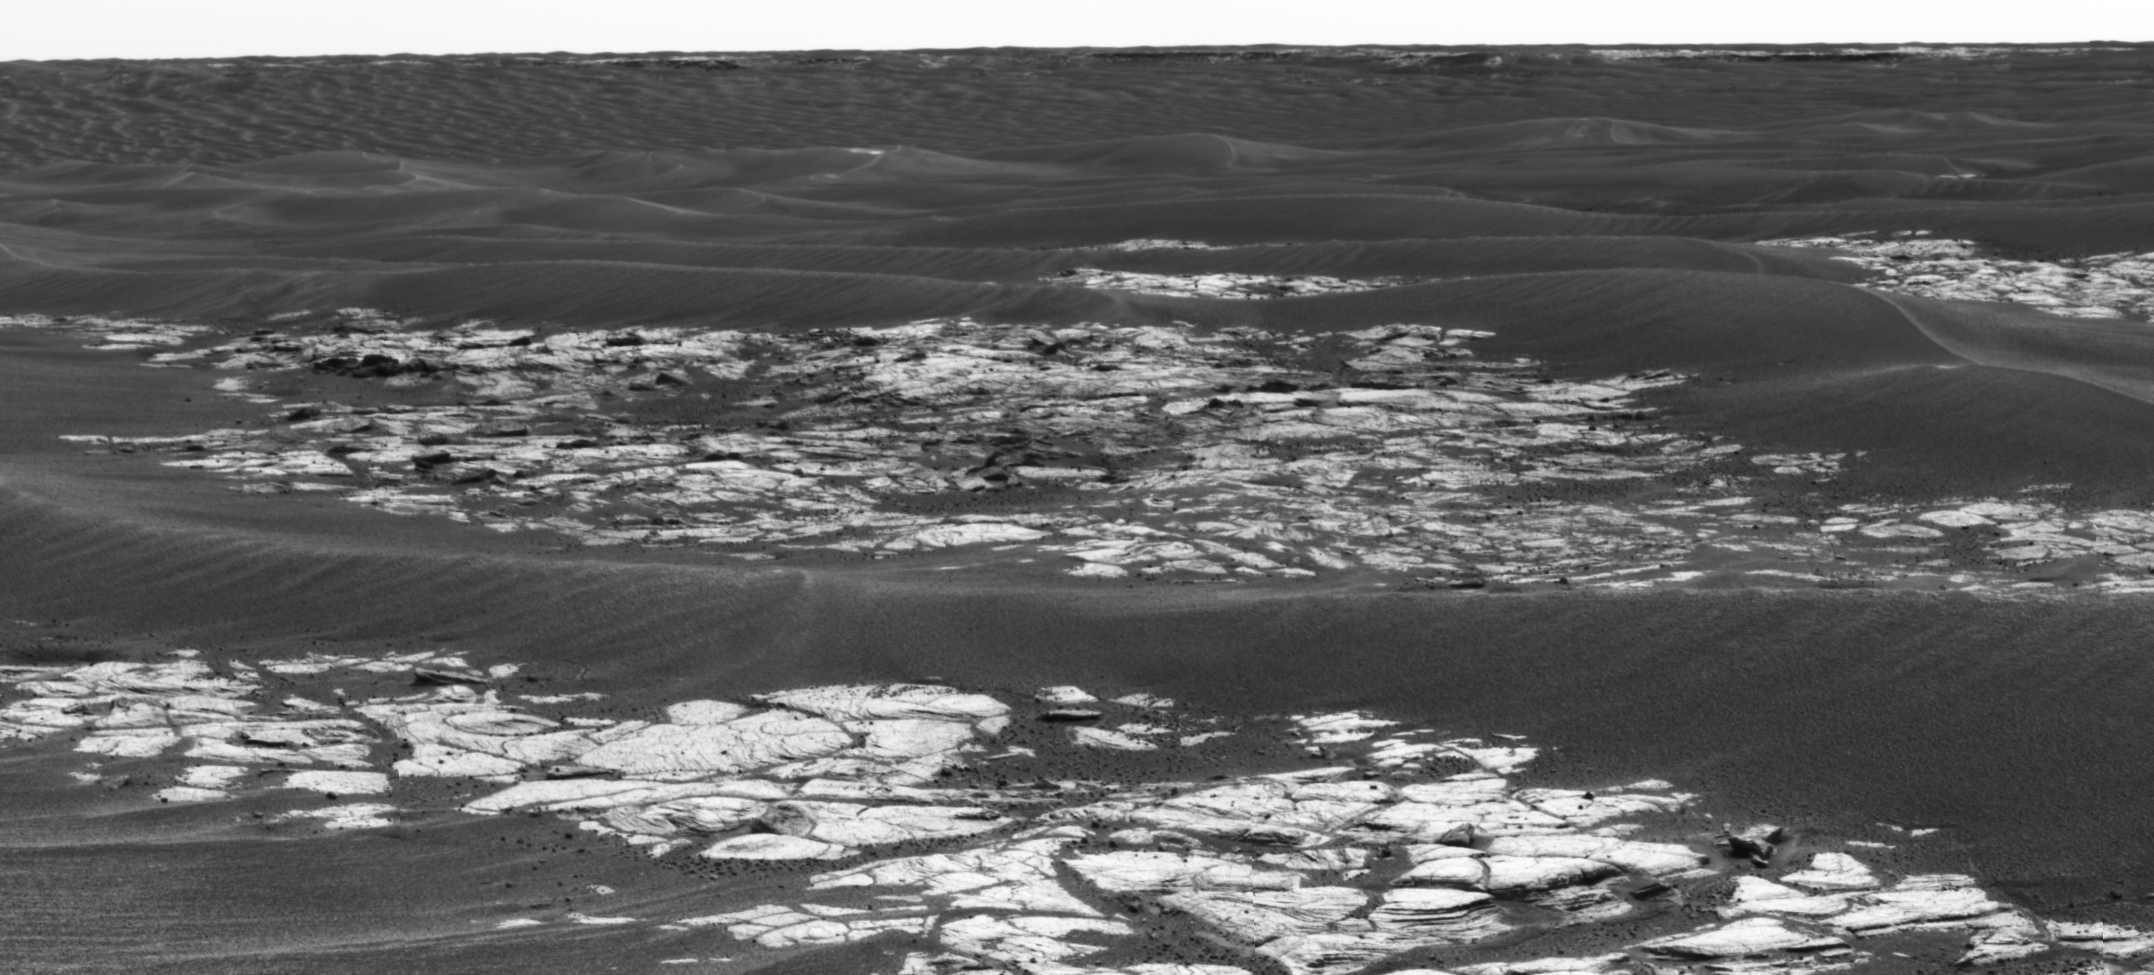

‘Erebus Crater’ on the Horizon

This is a mosaic assembled from some of the images taken by the panoramic camera on NASA’s Mars Exploration Rover Opportunity during the rover’s 590th sol (Sept. 21, 2005). The view is toward the south and includes rock exposures north of “Erebus Crater,” with the crater in the background. The rover will investigate the exposed rocks in the foreground and will take additional panoramic-camera images of Erebus Crater, which is about 300 meters (about 984 feet) across.

Erebus Crater dwarfs the landing-site crater, “Eagle Crater,” which measures about 22 meters (72 feet) in diameter. And, it is nearly twice the diameter of “Endurance Crater,” which, at 130 meters (430 feet) wide, has been compared to a stadium.

The camera’s red filter was used for taking the images in this mosaic. It admits light with a wavelength of 750 nanometers.

Credit: NASA/JPL-Caltech/Cornell